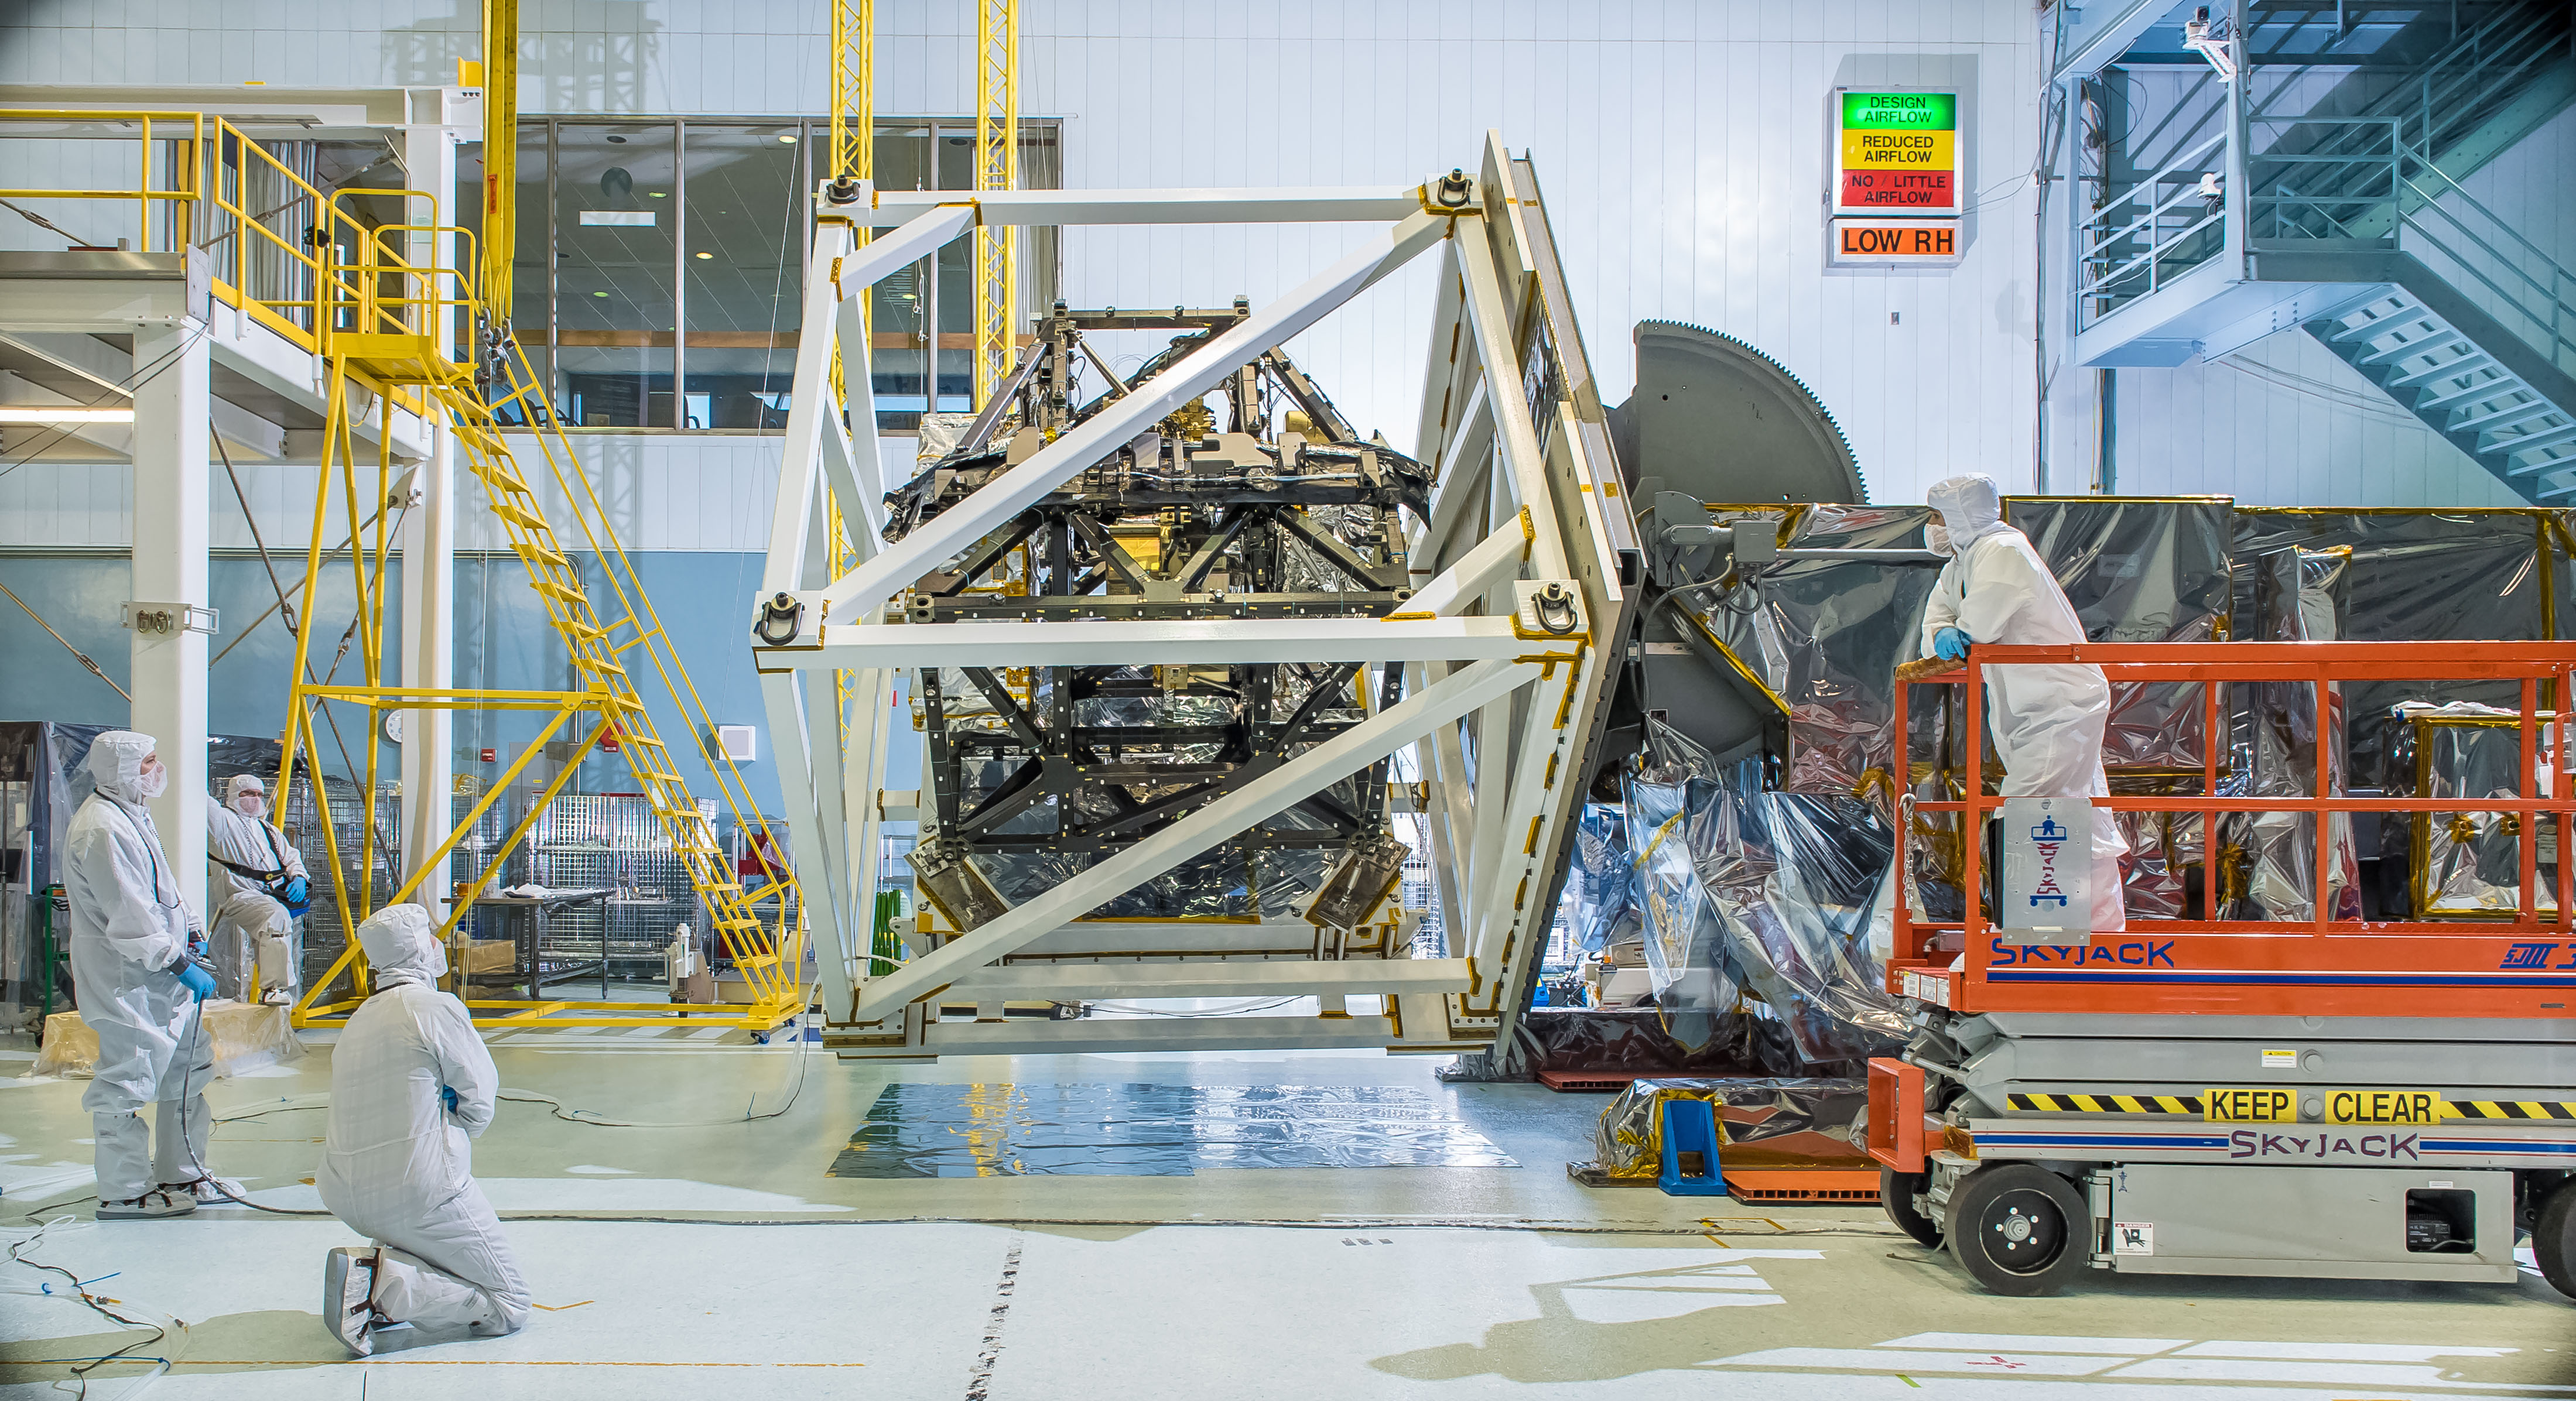

NASA's Webb Telescope ISIM Gets Cubed for Gravity Test

The James Webb Space Telescope's ISIM structure recently endured a "gravity sag test" as it was rotated in what looked like giant cube in a NASA clean room. The Integrated Science Instrument Module (ISIM) that will fly on the Webb telescope was rotated upside down inside a cube-like structure in the cleanroom at NASA's Goddard Space Flight Center in Greenbelt, Maryland. The purpose of "cubing" the ISIM was to test it for "gravity sag," which is to see how much the structure changes under its own weight due to gravity. The Integrated Science Instrument Module (ISIM) is one of three major elements that comprise the Webb Observatory flight system. The others are the Optical Telescope Element (OTE) and the Spacecraft Element (Spacecraft Bus and Sunshield).

Credit: NASA/Goddard/Chris Gunn